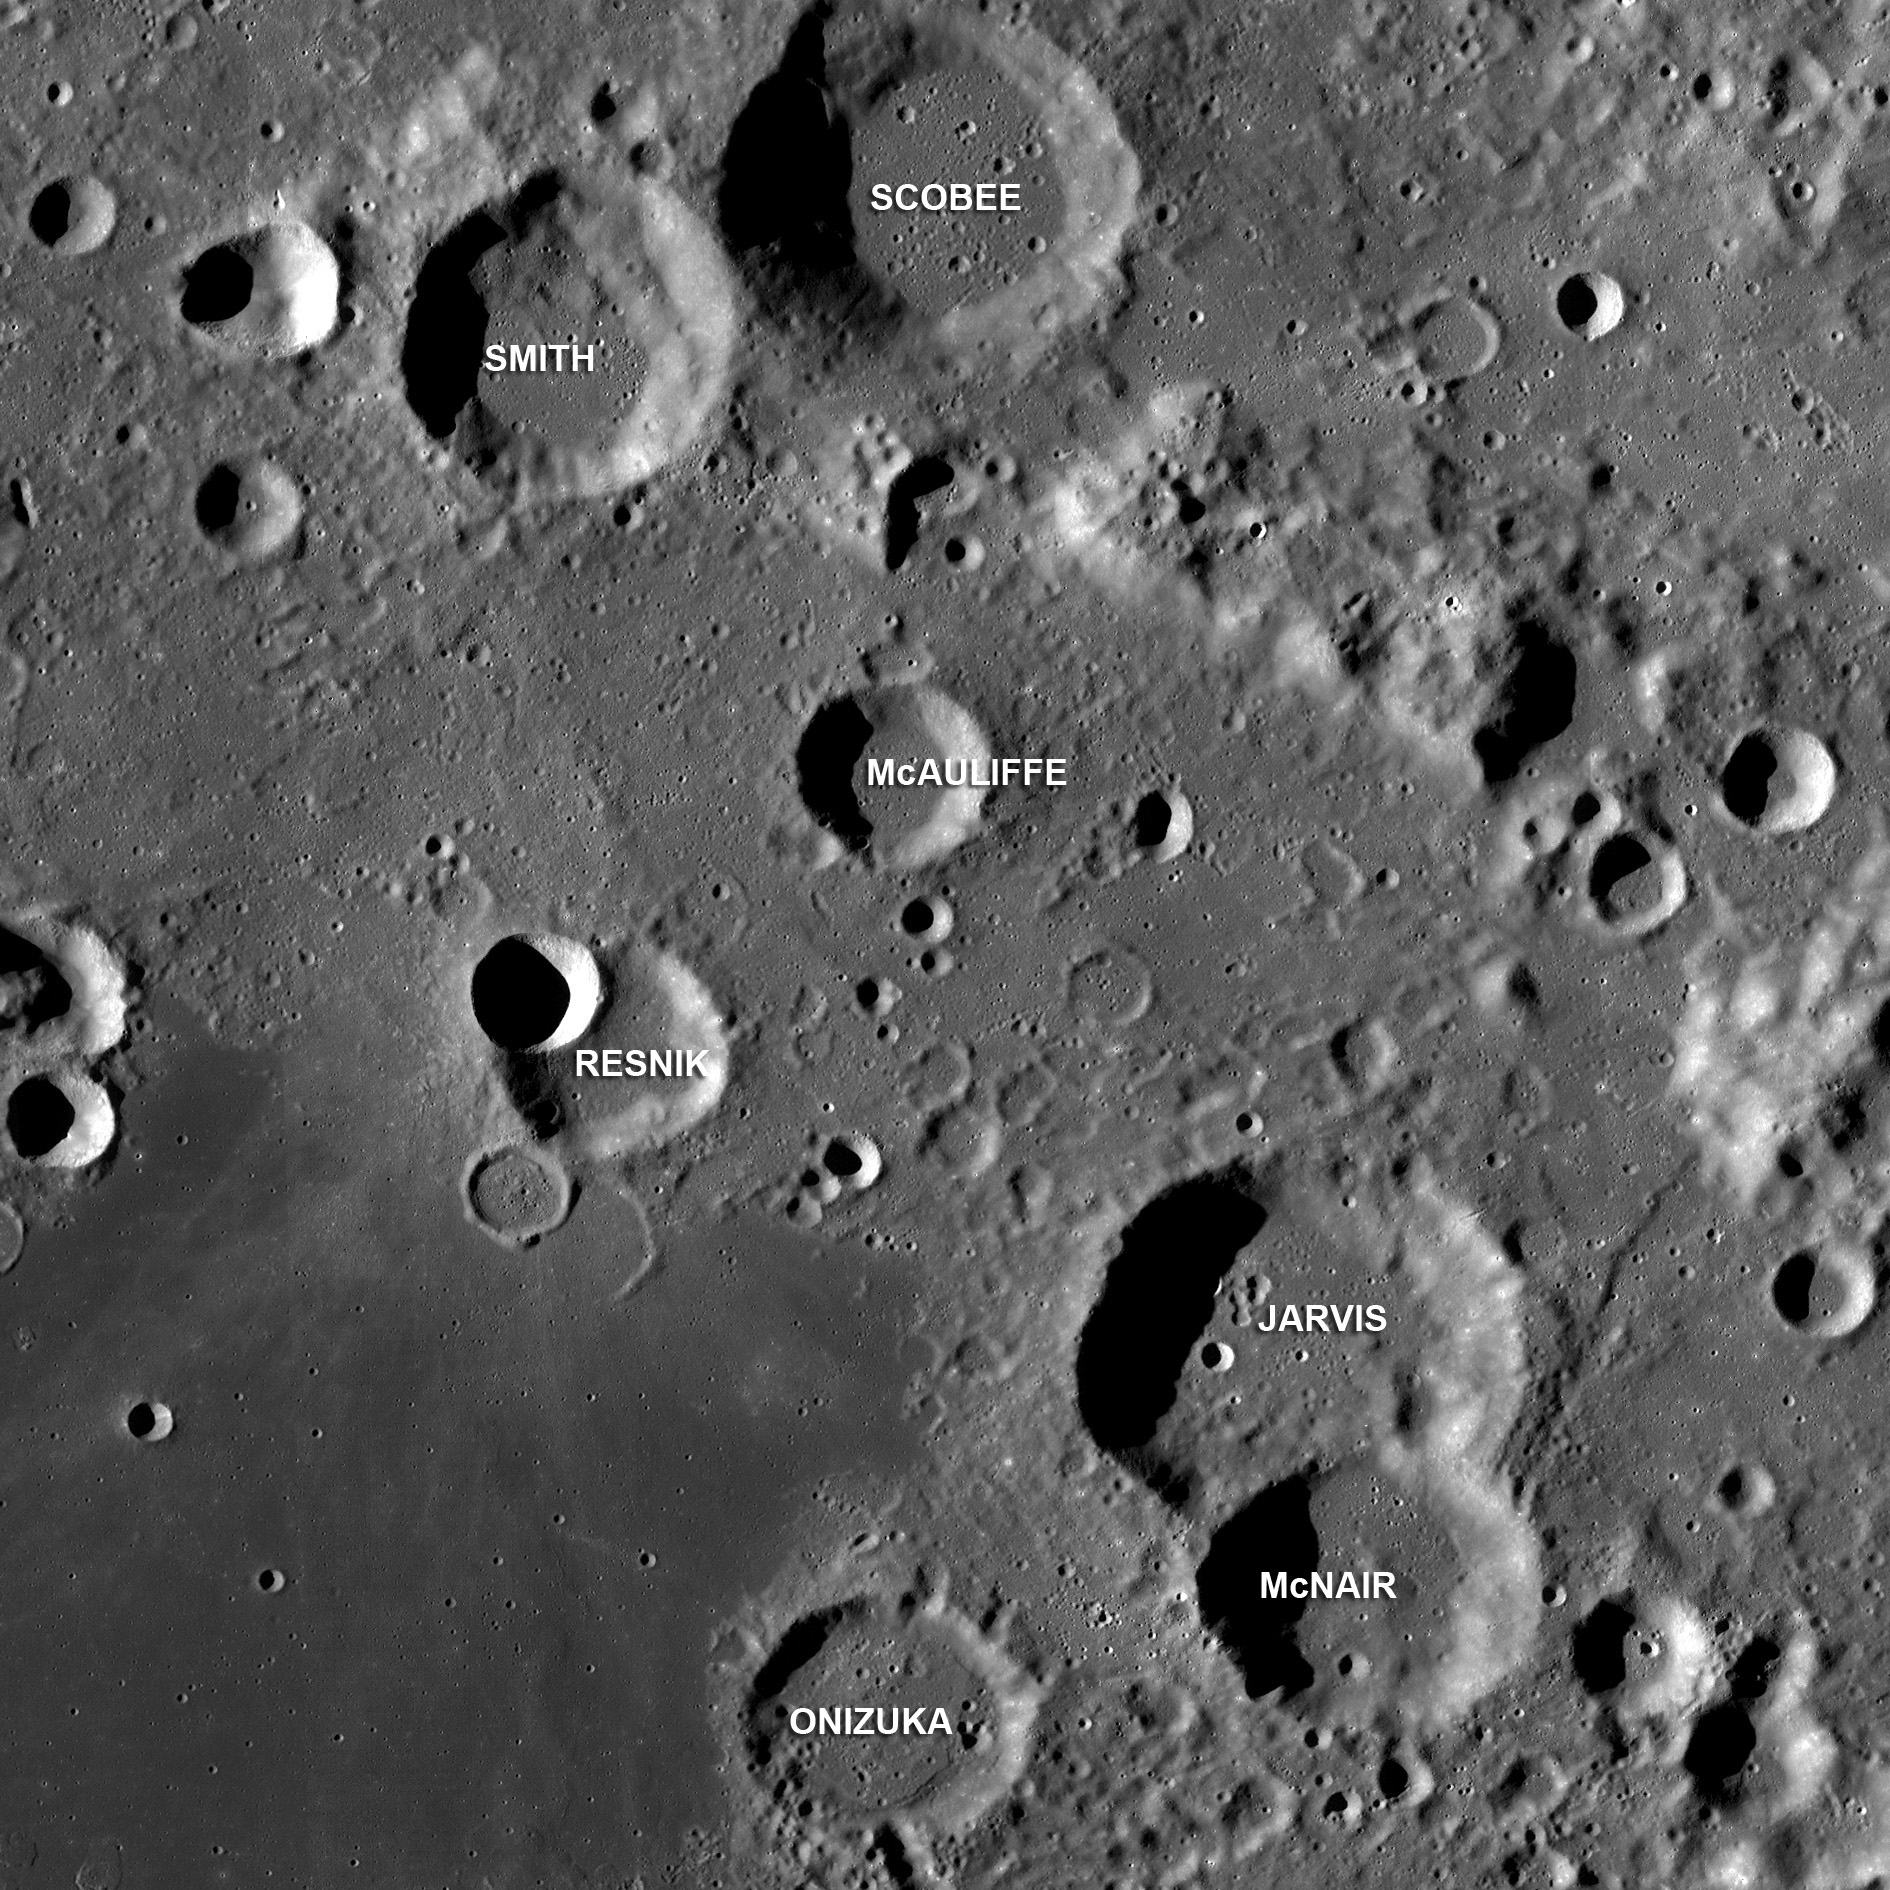

Challenger Astronauts Memorialized on the Moon

Craters in the center of Apollo basin (36°S, 209°E) named after Space Shuttle Challenger astronauts, LROC WAC mosaic, ~190 kilometers wide.

Apollo is a 524 km-diameter impact basin located within the center of the giant South Pole-Aitken basin. After the loss of the Space Shuttle Challenger, seven craters on the eastern rim of this basin were named after the crew: Gregory Jarvis, Christa McAuliffe, Ronald McNair, Ellison Onizuka, Judith Resnik, Dick Scobee, Michael Smith.

NASA’s Goddard Space Flight Center built and manages the mission for the Exploration Systems Mission Directorate at NASA Headquarters in Washington. The Lunar Reconnaissance Orbiter Camera was designed to acquire data for landing site certification and to conduct polar illumination studies and global mapping. Operated by Arizona State University, LROC consists of a pair of narrow-angle cameras (NAC) and a single wide-angle camera (WAC). The mission is expected to return over 70 terabytes of image data.

Credit: NASA/GSFC/Arizona State University